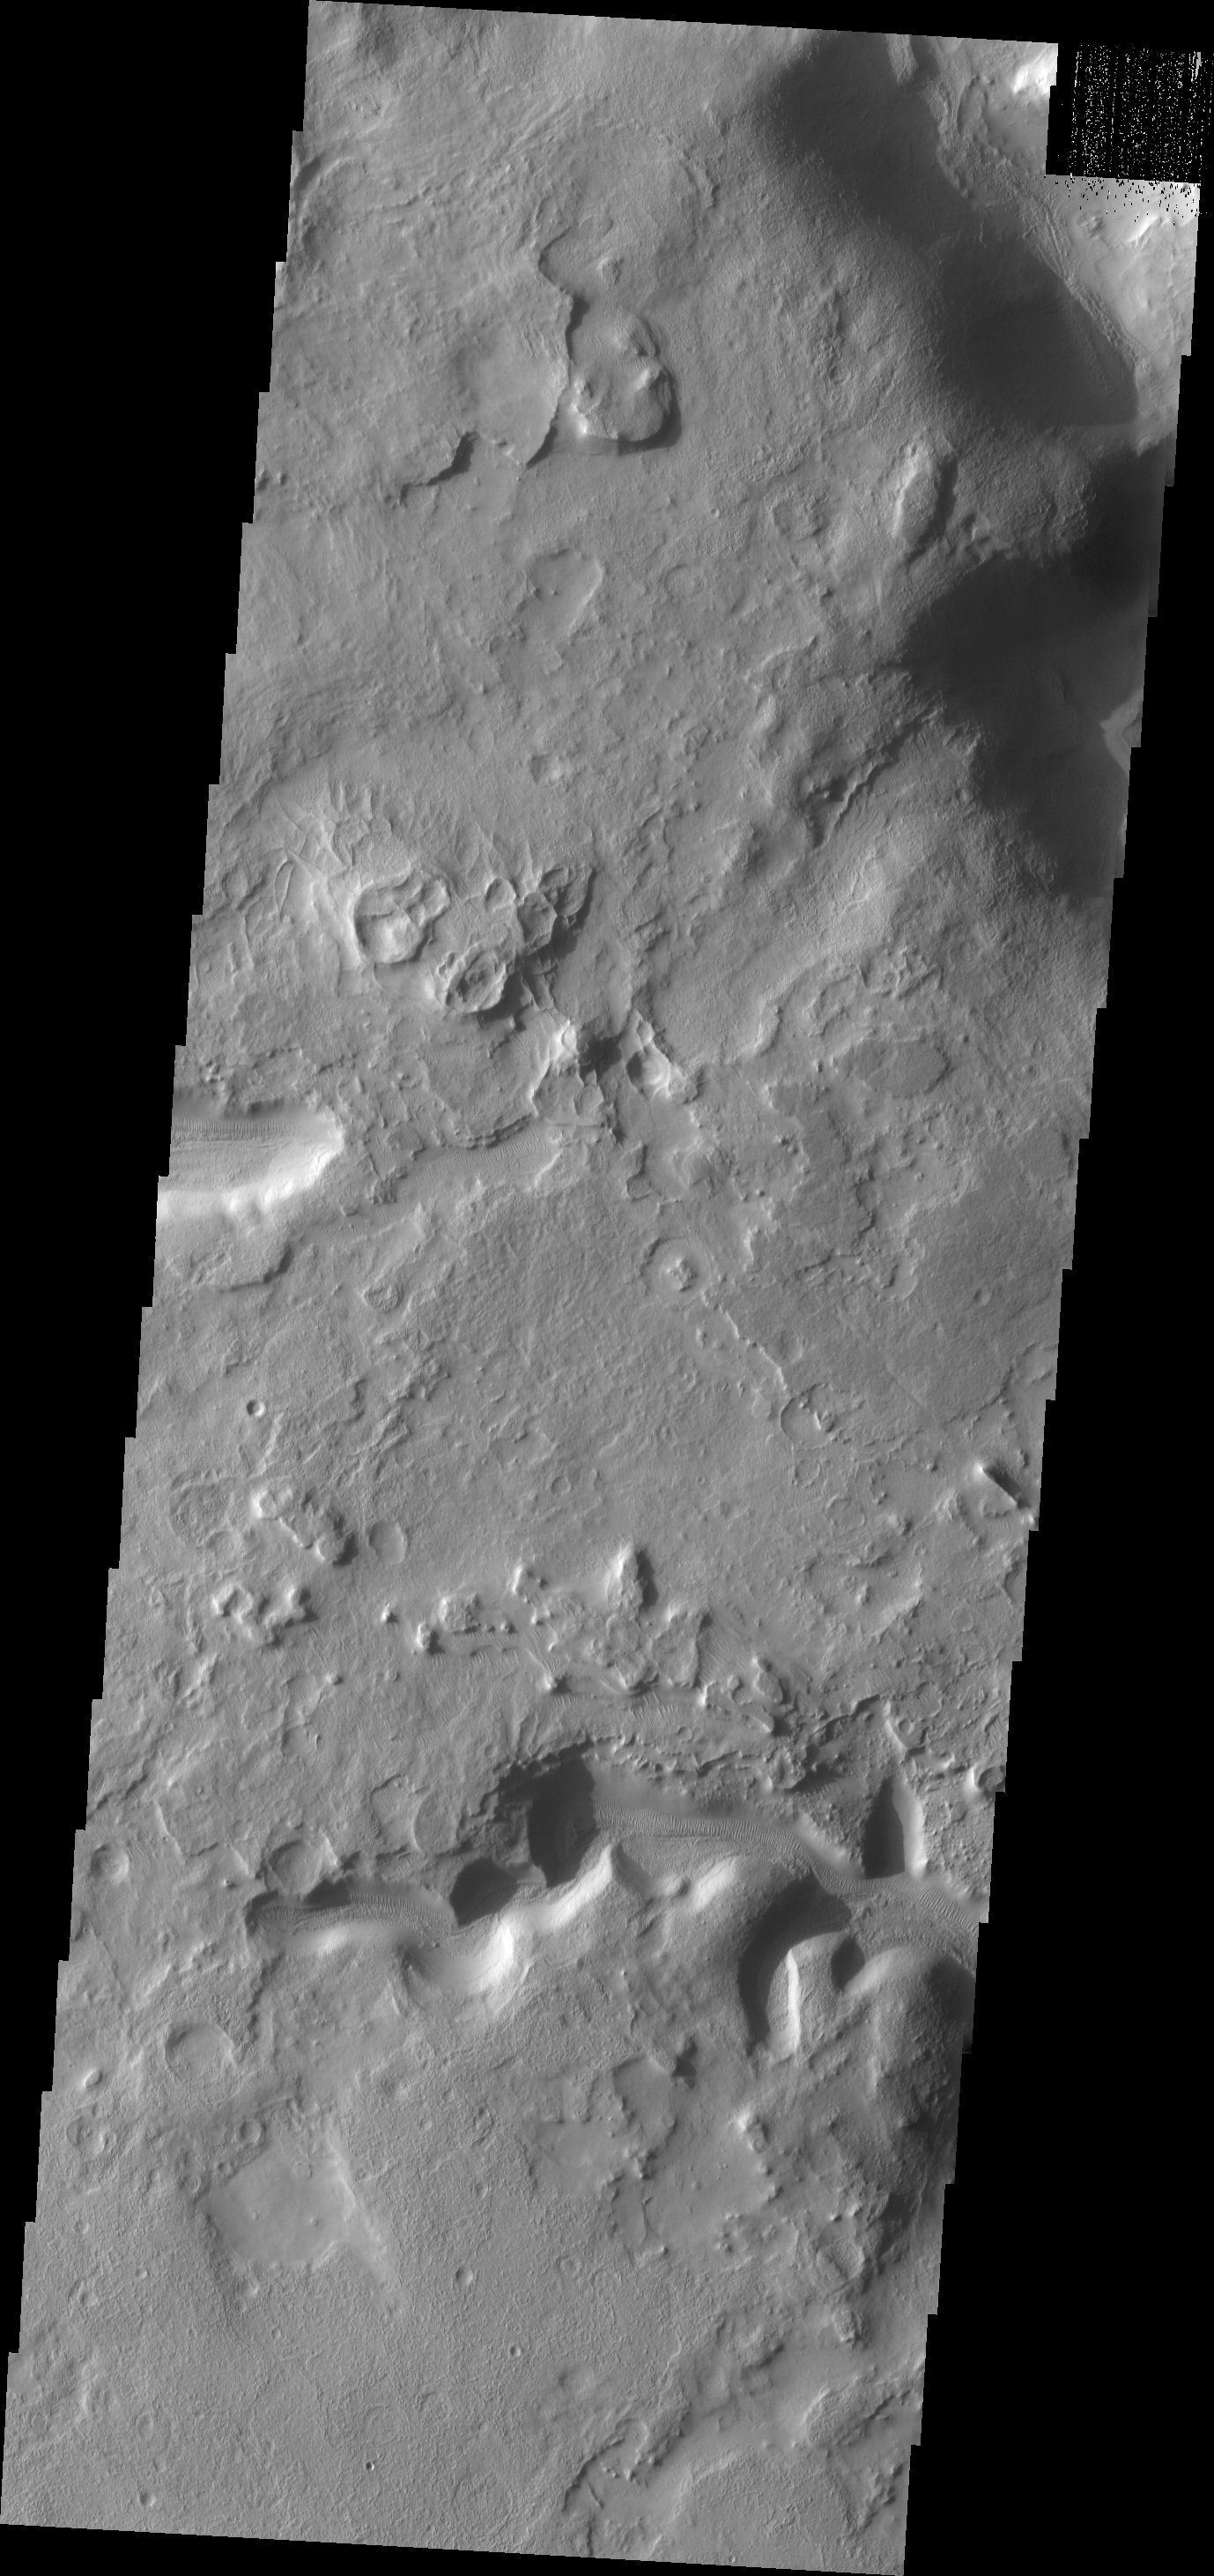

More Terra Sabaea

Here is another example of the channels located on the eastern and northern margins of Terra Sabaea. Dunes are located on the floor of the channel.

Image information: VIS instrument. Latitude 32.6N, Longitude 61.4E. 19 meter/pixel resolution.

Please see the THEMIS Data Citation Note for details on crediting THEMIS images.

Note: this THEMIS visual image has not been radiometrically nor geometrically calibrated for this preliminary release. An empirical correction has been performed to remove instrumental effects. A linear shift has been applied in the cross-track and down-track direction to approximate spacecraft and planetary motion. Fully calibrated and geometrically projected images will be released through the Planetary Data System in accordance with Project policies at a later time.

NASA’s Jet Propulsion Laboratory manages the 2001 Mars Odyssey mission for NASA’s Office of Space Science, Washington, D.C. The Thermal Emission Imaging System (THEMIS) was developed by Arizona State University, Tempe, in collaboration with Raytheon Santa Barbara Remote Sensing. The THEMIS investigation is led by Dr. Philip Christensen at Arizona State University. Lockheed Martin Astronautics, Denver, is the prime contractor for the Odyssey project, and developed and built the orbiter. Mission operations are conducted jointly from Lockheed Martin and from JPL, a division of the California Institute of Technology in Pasadena.

Credit: NASA/JPL/ASU